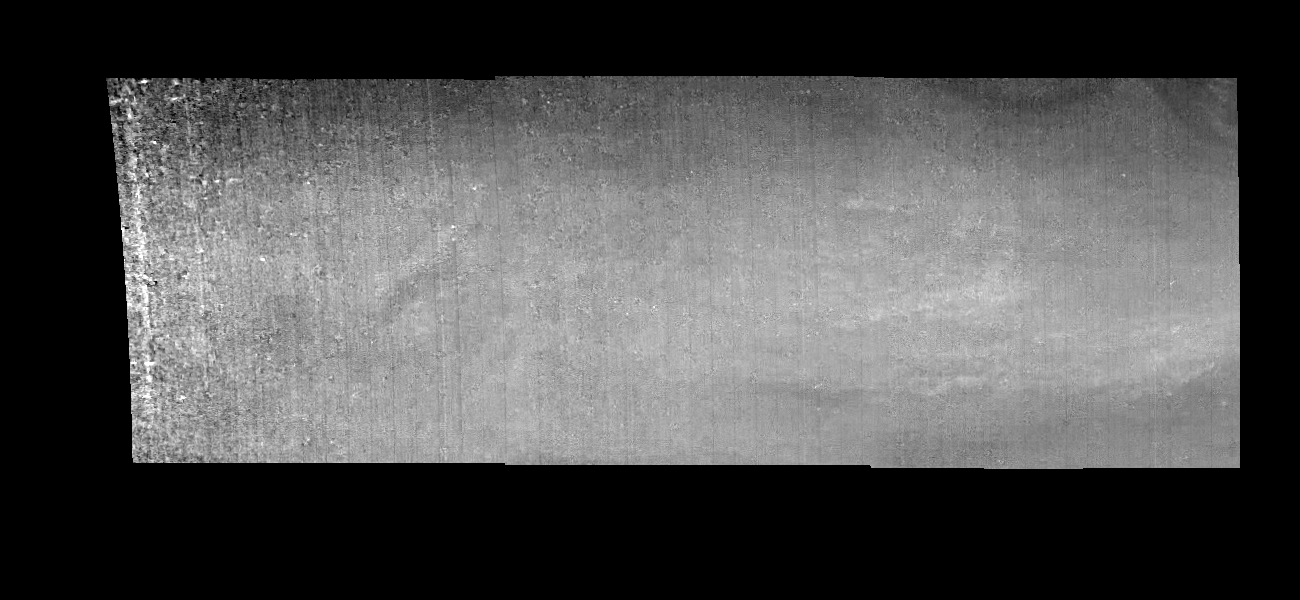

Jupiter’s Equatorial Region in a Methane Band (Time Set 1)

Mosaic of an equatorial “hotspot” on Jupiter at 889 nanometers (nm). The mosaic covers an area of 34,000 kilometers by 11,000 kilometers. Light at 889 nm is strongly absorbed by atmospheric methane. This image shows the features of a hazy cloud layer tens of kilometers above Jupiter’s main visible cloud deck. This haze varies in height but appears to be present over the entire region. Small patches of very bright clouds may be similar to terrestrial thunderstorms. The dark region near the center of the mosaic is an equatorial “hotspot” similar to the Galileo Probe entry site. These features are holes in the bright, reflective, equatorial cloud layer where warmer thermal emission from Jupiter’s deep atmosphere can pass through. The circulation patterns observed here along with the composition measurements from the Galileo Probe suggest that dry air may be converging and sinking over these regions, maintaining their cloud-free appearance.

North is at the top. The mosaic covers latitudes 1 to 10 degrees and is centered at longitude 336 degrees West. The smallest resolved features are tens of kilometers in size. These images were taken on December 17, 1996, at a range of 1.5 million kilometers by the Solid State Imaging system aboard NASA’s Galileo spacecraft.

The Jet Propulsion Laboratory, Pasadena, CA manages the mission for NASA’s Office of Space Science, Washington, DC.

Credit: NASA/JPL